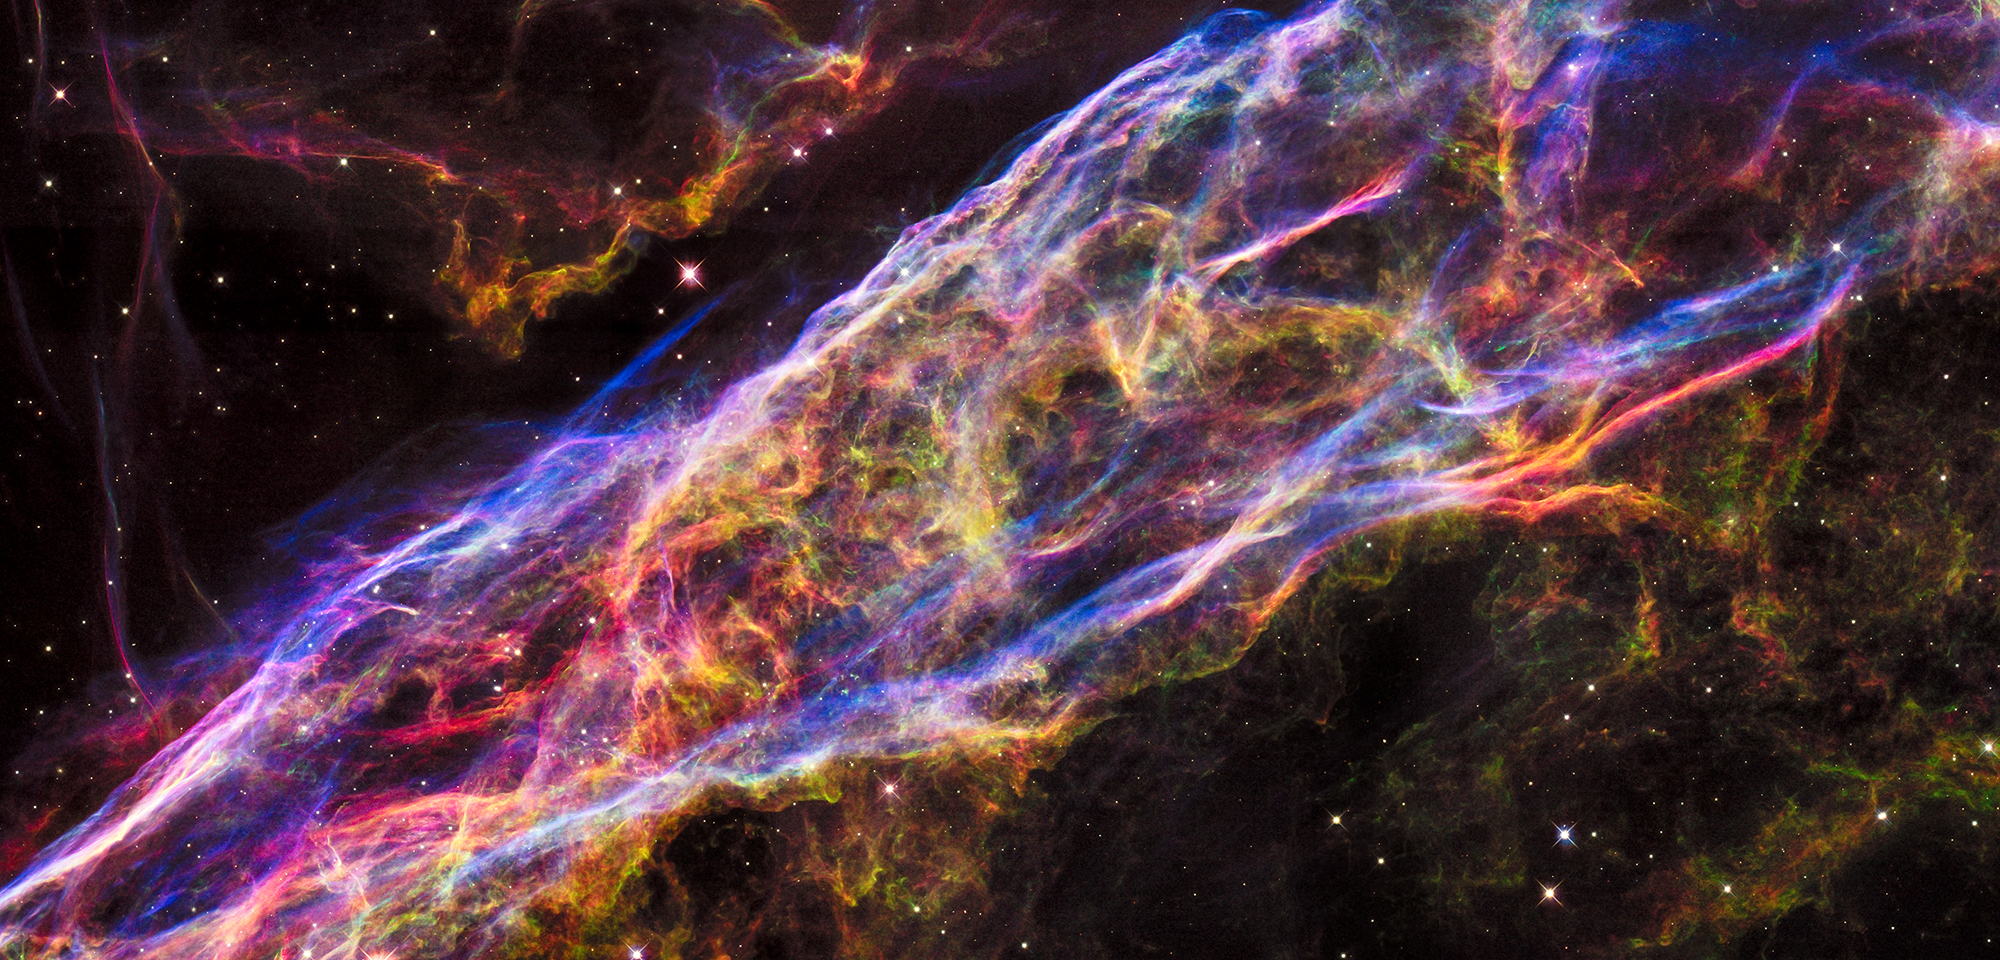

The Veil Nebula, NGC 6960

NASA's Hubble Space Telescope has unveiled in stunning detail a small section of the expanding remains of a massive star that exploded about 8,000 years ago.

Called the Veil Nebula, the debris is one of the best-known supernova remnants, deriving its name from its delicate, draped filamentary structures. The entire nebula is 110 light-years across, covering six full moons on the sky as seen from Earth, and resides about 2,100 light-years away in the constellation Cygnus, the Swan.

This view is a mosaic of six Hubble pictures of a small area roughly two light-years across, covering only a tiny fraction of the nebula's vast structure.

This close-up look unveils wisps of gas, which are all that remain of what was once a star 20 times more massive than our sun. The fast-moving blast wave from the ancient explosion is plowing into a wall of cool, denser interstellar gas, emitting light. The nebula lies along the edge of a large bubble of low-density gas that was blown into space by the dying star prior to its self-detonation.

The image shows an incredible array of structures and detail from the collision between the blast wave and the gas and dust that make up the cavity wall. The nebula resembles a crumpled bed sheet viewed from the side. The bright regions are where the shock wave is encountering relatively dense material or where the "bed sheet" ripples are viewed edge on.

In this image, red corresponds to the glow of hydrogen, green from sulfur, and blue from oxygen. The bluish features, outlining the cavity wall, appear smooth and arched in comparison to the fluffy green and red structures. The red glow is from cooler gas that was excited by the shock collision at an earlier time and has subsequently diffused into a more chaotic structure. A few thin, crisp-looking, red filaments arise after gas is swept into the shock wave at speeds of nearly 1 million miles an hour, so fast that it could travel from Earth to the moon in 15 minutes.

Astronomers are comparing these new images to images taken by Hubble in 1997. This comparison allows scientists to study how the nebula has expanded since it was photographed over 18 years ago.

Constellation: Cygnus

Distance: 2,100 light-years (640 parsecs)

Instrument: WFC3/UVIS

Image Filters: F502N ([O III]), F657N (H-alpha+[N II]), F673N ([S II]), F555W (V), F814W (I)

Credit: NASA, ESA, and the Hubble Heritage Team (STScI/AURA)